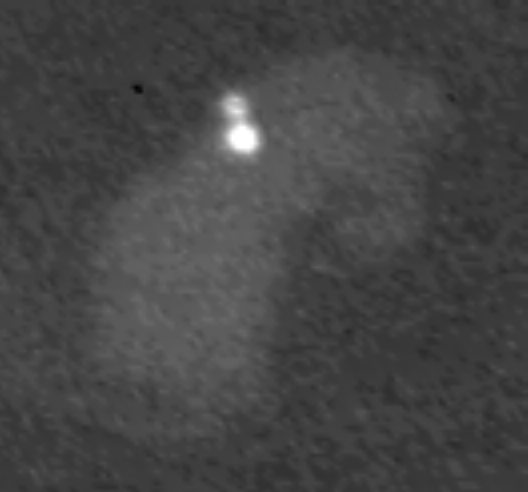

Lightning Flashing on Saturn

This image from NASA’s Cassini spacecraft — the first of its kind — shows lightning on Saturn’s night side flashing in a cloud that is illuminated by light from Saturn’s rings.

The cloud, whose longest dimension is about 3,000 kilometers (1,900 miles), does not change perceptibly over the 16 minutes of observations covered by the 10-second movie. The lightning flashes are the bright spots within the cloud, and are about 300 kilometers in diameter. The lightning strikes last for short periods of time (less than one second before the time line of the movie was compressed).

The energy output of the visible light from the lightning is comparable to the brightest lightning flashes on Earth.

At Saturn, there are three types of clouds that might produce lightning. The top layer is made of ammonia ice; the middle layer is made of a compound of hydrogen sulfide and ammonia; the bottom layer is water. The light has to diffuse up through this cloud system, which is over 100 kilometers (60 miles) thick. The width of the lightning spot at the top of the cloud is proportional to the depth where the flash originated. The observed widths indicate that the lightning is originating either in the hydrogen-sulfide-ammonia cloud or in the water ice cloud. The lightning does not appear to originate at the deepest levels of the cloud system, where water is liquid.

Included here is a three-by-three montage of nine frames showing some of the lightning flashes.

The movie uses data from two Cassini instruments: the visible light cameras of the imaging science subsystem (ISS) and the radio and plasma wave science (RPWS) instrument. The movie compresses 16 minutes of narrow-angle-camera ISS images down to 10 seconds. The images show the storm cloud and its surroundings, but changes in the shape of such a large cloud over such a short time are imperceptible. The lightning flashes appear as short bursts of light within the cloud.

The sound track (movie with audio) gives synthetic lightning sounds at the times the radio signals from the lightning were recorded by the RPWS instrument. The radio signals themselves are at frequencies above the range detectable by the human ear, so the sound of thunder would not be appropriate. The imaging team instead chose electrical spark sounds to represent the radio signals.

Both the ISS team and RPWS team have gaps in their observations during the 16 minutes the movie covers, so some radio signals do not have a flash to go with them and vice versa.

The ISS instrument saw lightning for the first time during the August 2009 northern spring equinox. The RPWS instrument has been detecting lightning at radio wavelengths since Cassini’s arrival at Saturn in 2004. Now, seeing the lightning allows scientists to pinpoint its location and measure the optical properties of the flash. Saturnian lightning has interesting differences from lightning on Earth. While Cassini has been observing, only one storm has been active at any one time, and all the storms have been at the same latitude, around 35 degrees south latitude. The storms turn on and off on a timescale of several months. The storm in this movie occurs at this same latitude even after the change of Saturnian seasons at equinox.

This movie is a concatenation of nine images taken in visible light with the Cassini spacecraft narrow-angle camera on Nov. 30, 2009. This view is centered on terrain at about 35 degrees south latitude, 45 degrees west longitude. The view was obtained at a distance of approximately 2.6 million kilometers (1.6 million miles) from Saturn. The images were re-projected to a simple cylindrical map projection with a scale of 30 kilometers (19 miles) per pixel.

The Cassini-Huygens mission is a cooperative project of NASA, the European Space Agency and the Italian Space Agency. The Jet Propulsion Laboratory, a division of the California Institute of Technology in Pasadena, manages the mission for NASA’s Science Mission Directorate in Washington. The Cassini orbiter and its two onboard cameras were designed, developed and assembled at JPL. The imaging team is based at the Space Science Institute, Boulder, Colo. The radio and plasma wave team is based at the University of Iowa, Iowa City.

Credit: NASA/JPL-Caltech/Space Science Institute/University of Iowa